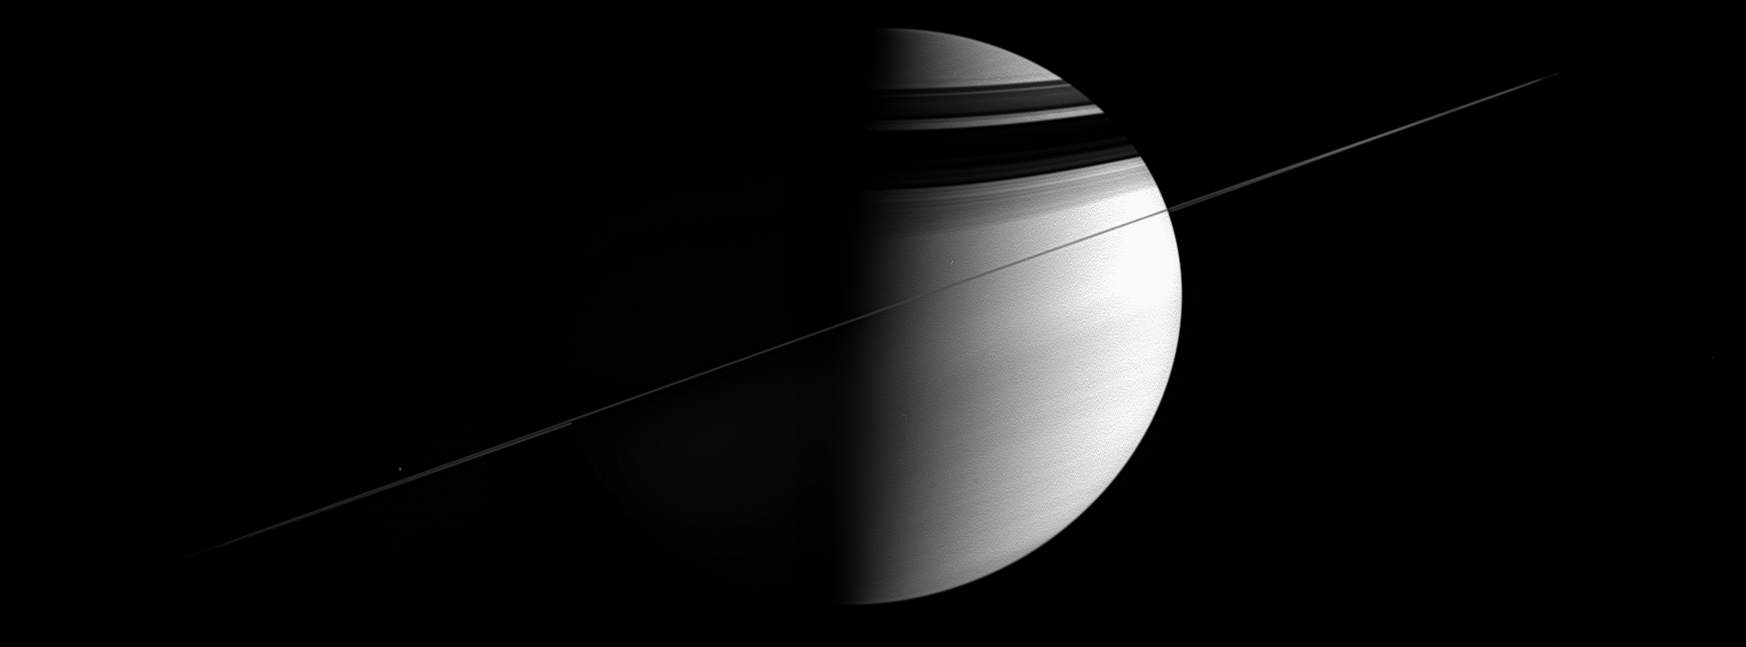

Slightly Sideways Saturn

As the ringed giant tugged on the Cassini spacecraft, urging it to make yet another orbit, the intrepid spacecraft took in this all-encompassing panorama. This view was acquired near apoapse — the farthest point from Saturn in the Cassini spacecraft’s elliptical orbit. Even from this distant vantage point, the planet and its rings were still too large to fit into a single frame; this view is a mosaic of two images.

The rings are the source of the dark, curving shadows on the northern hemisphere. Mimas (397 kilometers, or 247 miles across) is visible as a speck of light just above the rings at left.

The image was taken in visible light with the Cassini spacecraft wide-angle camera on Dec. 12, 2005, at a distance of approximately 3.2 million kilometers (2 million miles) from Saturn and at a Sun-Saturn-spacecraft, or phase, angle of 87 degrees. The image scale is 193 kilometers (120 miles) per pixel.

The Cassini-Huygens mission is a cooperative project of NASA, the European Space Agency and the Italian Space Agency. The Jet Propulsion Laboratory, a division of the California Institute of Technology in Pasadena, manages the mission for NASA’s Science Mission Directorate, Washington, D.C. The Cassini orbiter and its two onboard cameras were designed, developed and assembled at JPL. The imaging operations center is based at the Space Science Institute in Boulder, Colo.

Credit: NASA/JPL/Space Science Institute